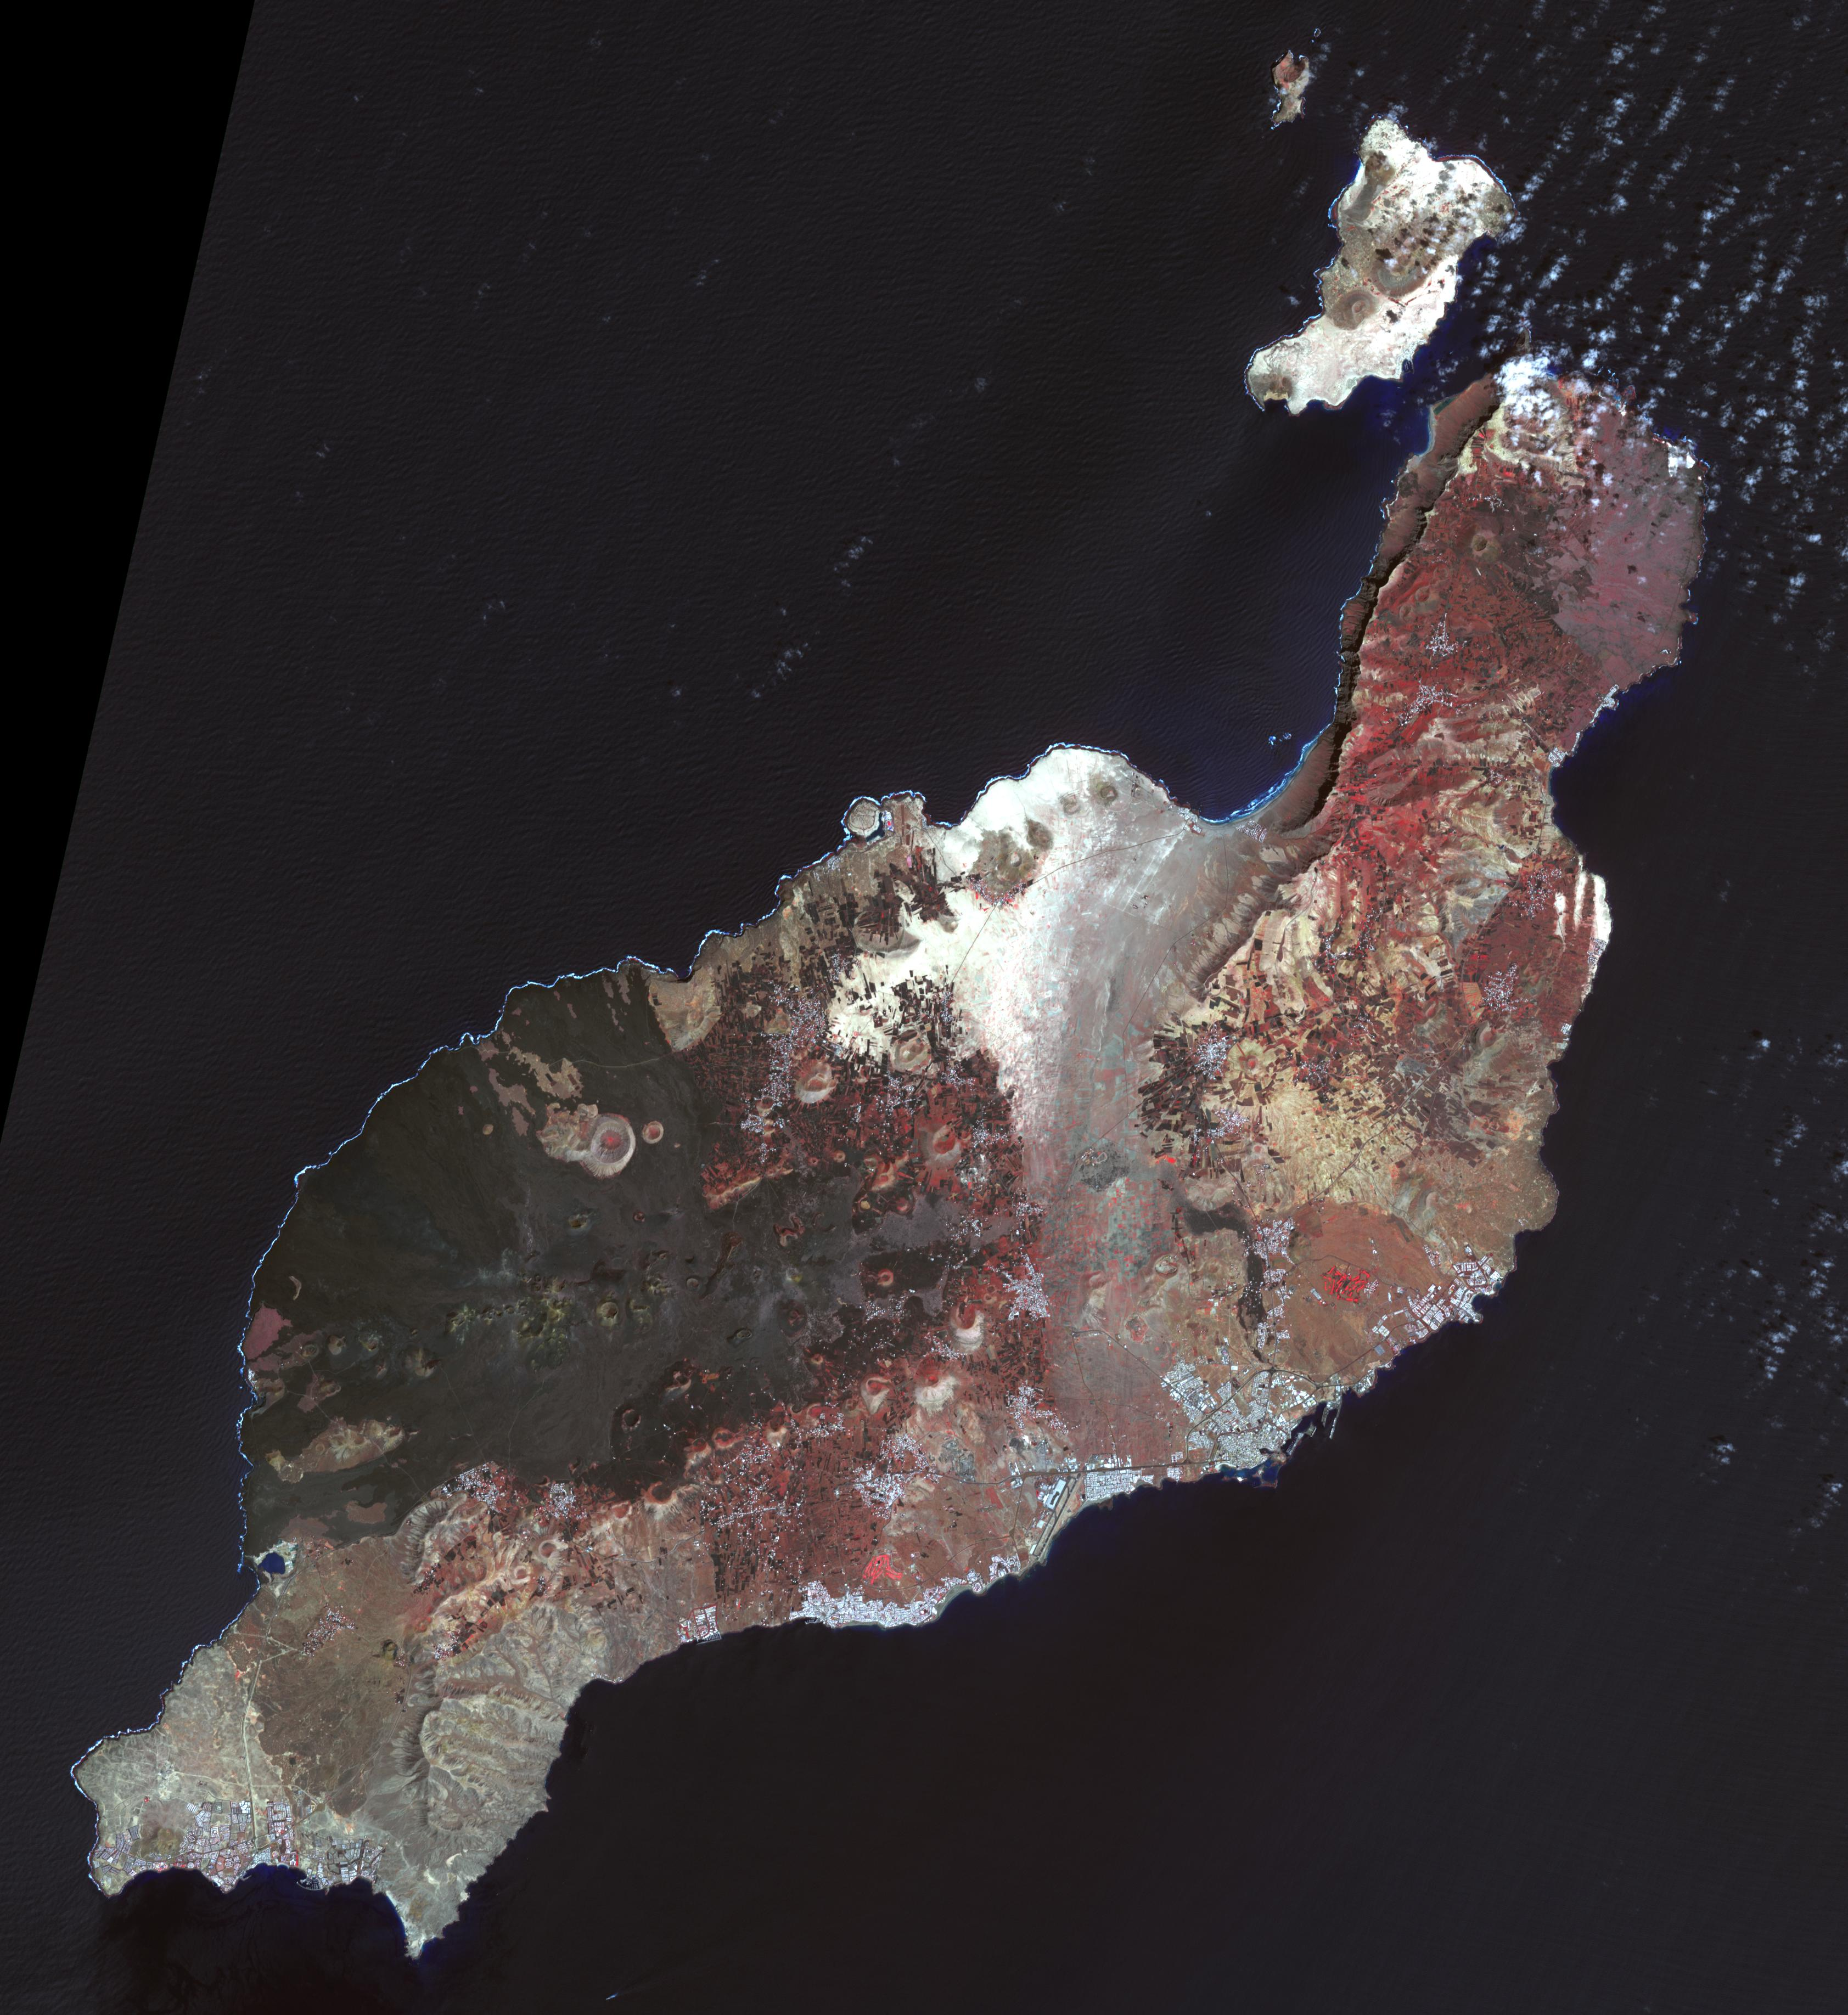

Lanzarote, Canary Islands

Lanzarote is the easternmost of the Canary Islands, 125 km off the coast of Africa, and is the fourth largest of the archipelago, with an area of 846 square kilometers. Like all of the Canary Islands, its volcanic origin dates to about 15 million years ago. The largest historic eruption occurred in the 1730s. The island was first recorded by Pliny the Elder, though it may have been originally settled by the Phoenicians (Wikipedia). The image was acquired 12 March 2015, covers an area of 50.5 by 55.1 km, and is located near 29 degrees north, 13.6 degrees west.

With its 14 spectral bands from the visible to the thermal infrared wavelength region and its high spatial resolution of 15 to 90 meters (about 50 to 300 feet), ASTER images Earth to map and monitor the changing surface of our planet. ASTER is one of five Earth-observing instruments launched Dec. 18, 1999, on Terra. The instrument was built by Japan’s Ministry of Economy, Trade and Industry. A joint U.S./Japan science team is responsible for validation and calibration of the instrument and data products.

The broad spectral coverage and high spectral resolution of ASTER provides scientists in numerous disciplines with critical information for surface mapping and monitoring of dynamic conditions and temporal change. Example applications are: monitoring glacial advances and retreats; monitoring potentially active volcanoes; identifying crop stress; determining cloud morphology and physical properties; wetlands evaluation; thermal pollution monitoring; coral reef degradation; surface temperature mapping of soils and geology; and measuring surface heat balance.

The U.S. science team is located at NASA’s Jet Propulsion Laboratory, Pasadena, Calif. The Terra mission is part of NASA’s Science Mission Directorate, Washington, D.C.

Credit: NASA/METI/AIST/Japan Space Systems, and U.S./Japan ASTER Science Team